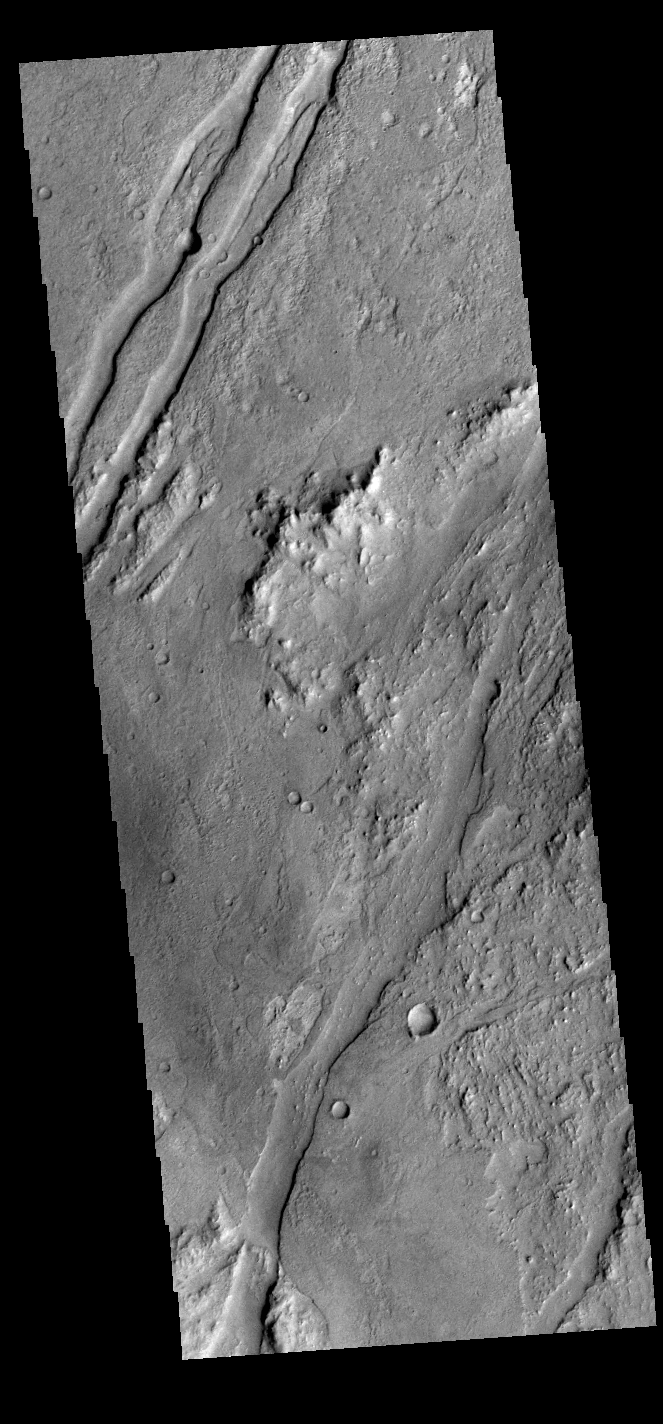

Claritas Fossae

Today’s VIS image shows graben called Claritas Fossae.

Credit: NASA/JPL-Caltech/ASU